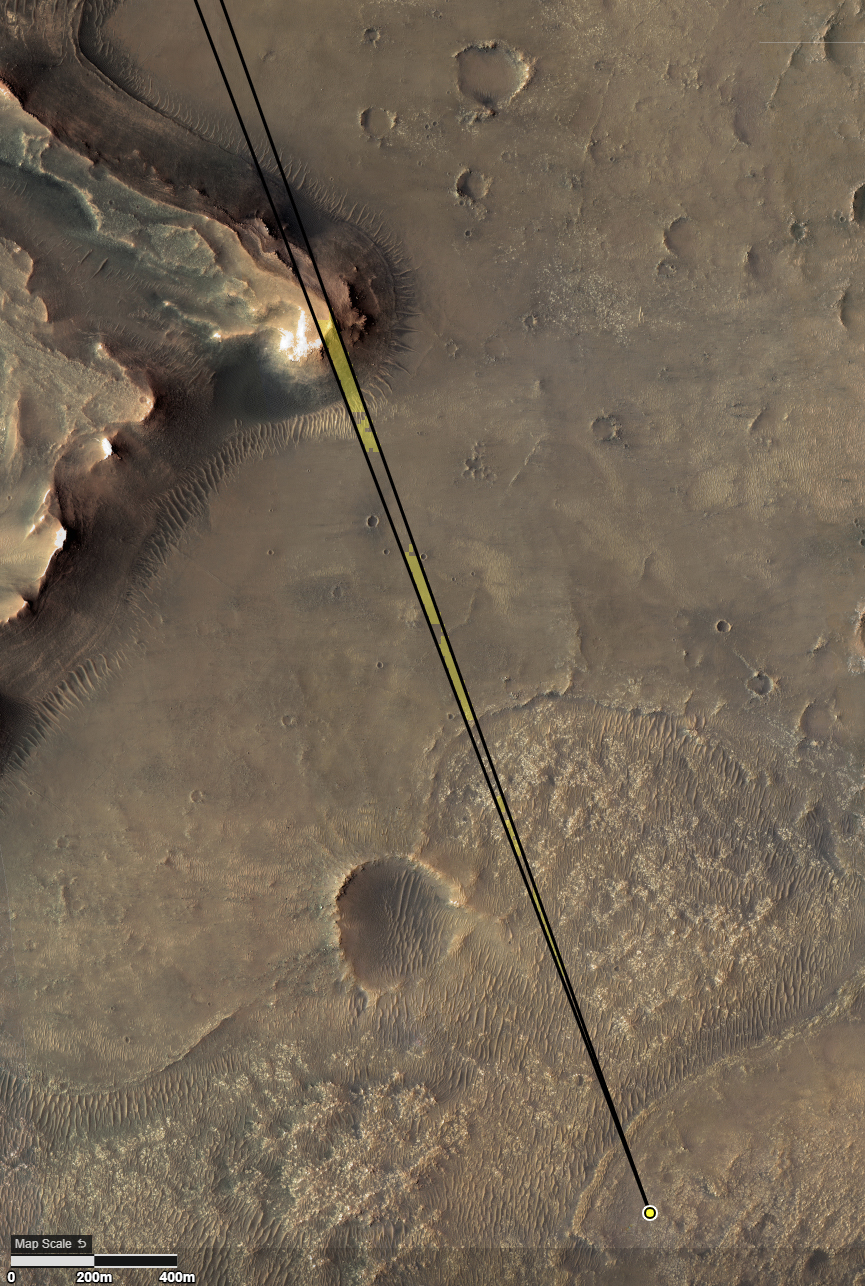

Perseverance to Delta Scarp

Provided by the High Resolution Imaging Experiment (HiRISE) aboard NASA’s Mars Reconnaissance orbiter, this overhead image captures a portion of Mars’ Jezero Crater. The yellow dot on lower right indicates the location of NASA’s Perseverance rover. The field of view of the rover’s Remote Microscopic Imager (RMI) camera is indicated with the diverging lines. The formation in the upper left is the “Delta Scarp,” which the RMI camera photographed on March 17, 2021, from a distance of 1.4 miles (2.25 kilometers).

The University of Arizona, in Tucson, operates HiRISE, which was built by Ball Aerospace & Technologies Corp., in Boulder, Colorado. NASA’s Jet Propulsion Laboratory, a division of Caltech in Pasadena, California, manages the Mars Reconnaissance Orbiter Project for NASA’s Science Mission Directorate, Washington.

A key objective for Perseverance’s mission on Mars is astrobiology, including the search for signs of ancient microbial life. The rover will characterize the planet’s geology and past climate, pave the way for human exploration of the Red Planet, and be the first mission to collect and cache Martian rock and regolith (broken rock and dust).

Subsequent NASA missions, in cooperation with ESA (European Space Agency), would send spacecraft to Mars to collect these sealed samples from the surface and return them to Earth for in-depth analysis.

The Mars 2020 Perseverance mission is part of NASA’s Moon to Mars exploration approach, which includes Artemis missions to the Moon that will help prepare for human exploration of the Red Planet.

JPL, which is managed for NASA by Caltech in Pasadena, California, built and manages operations of the Perseverance rover.

Credit: NASA/JPL-Caltech/University of Arizona